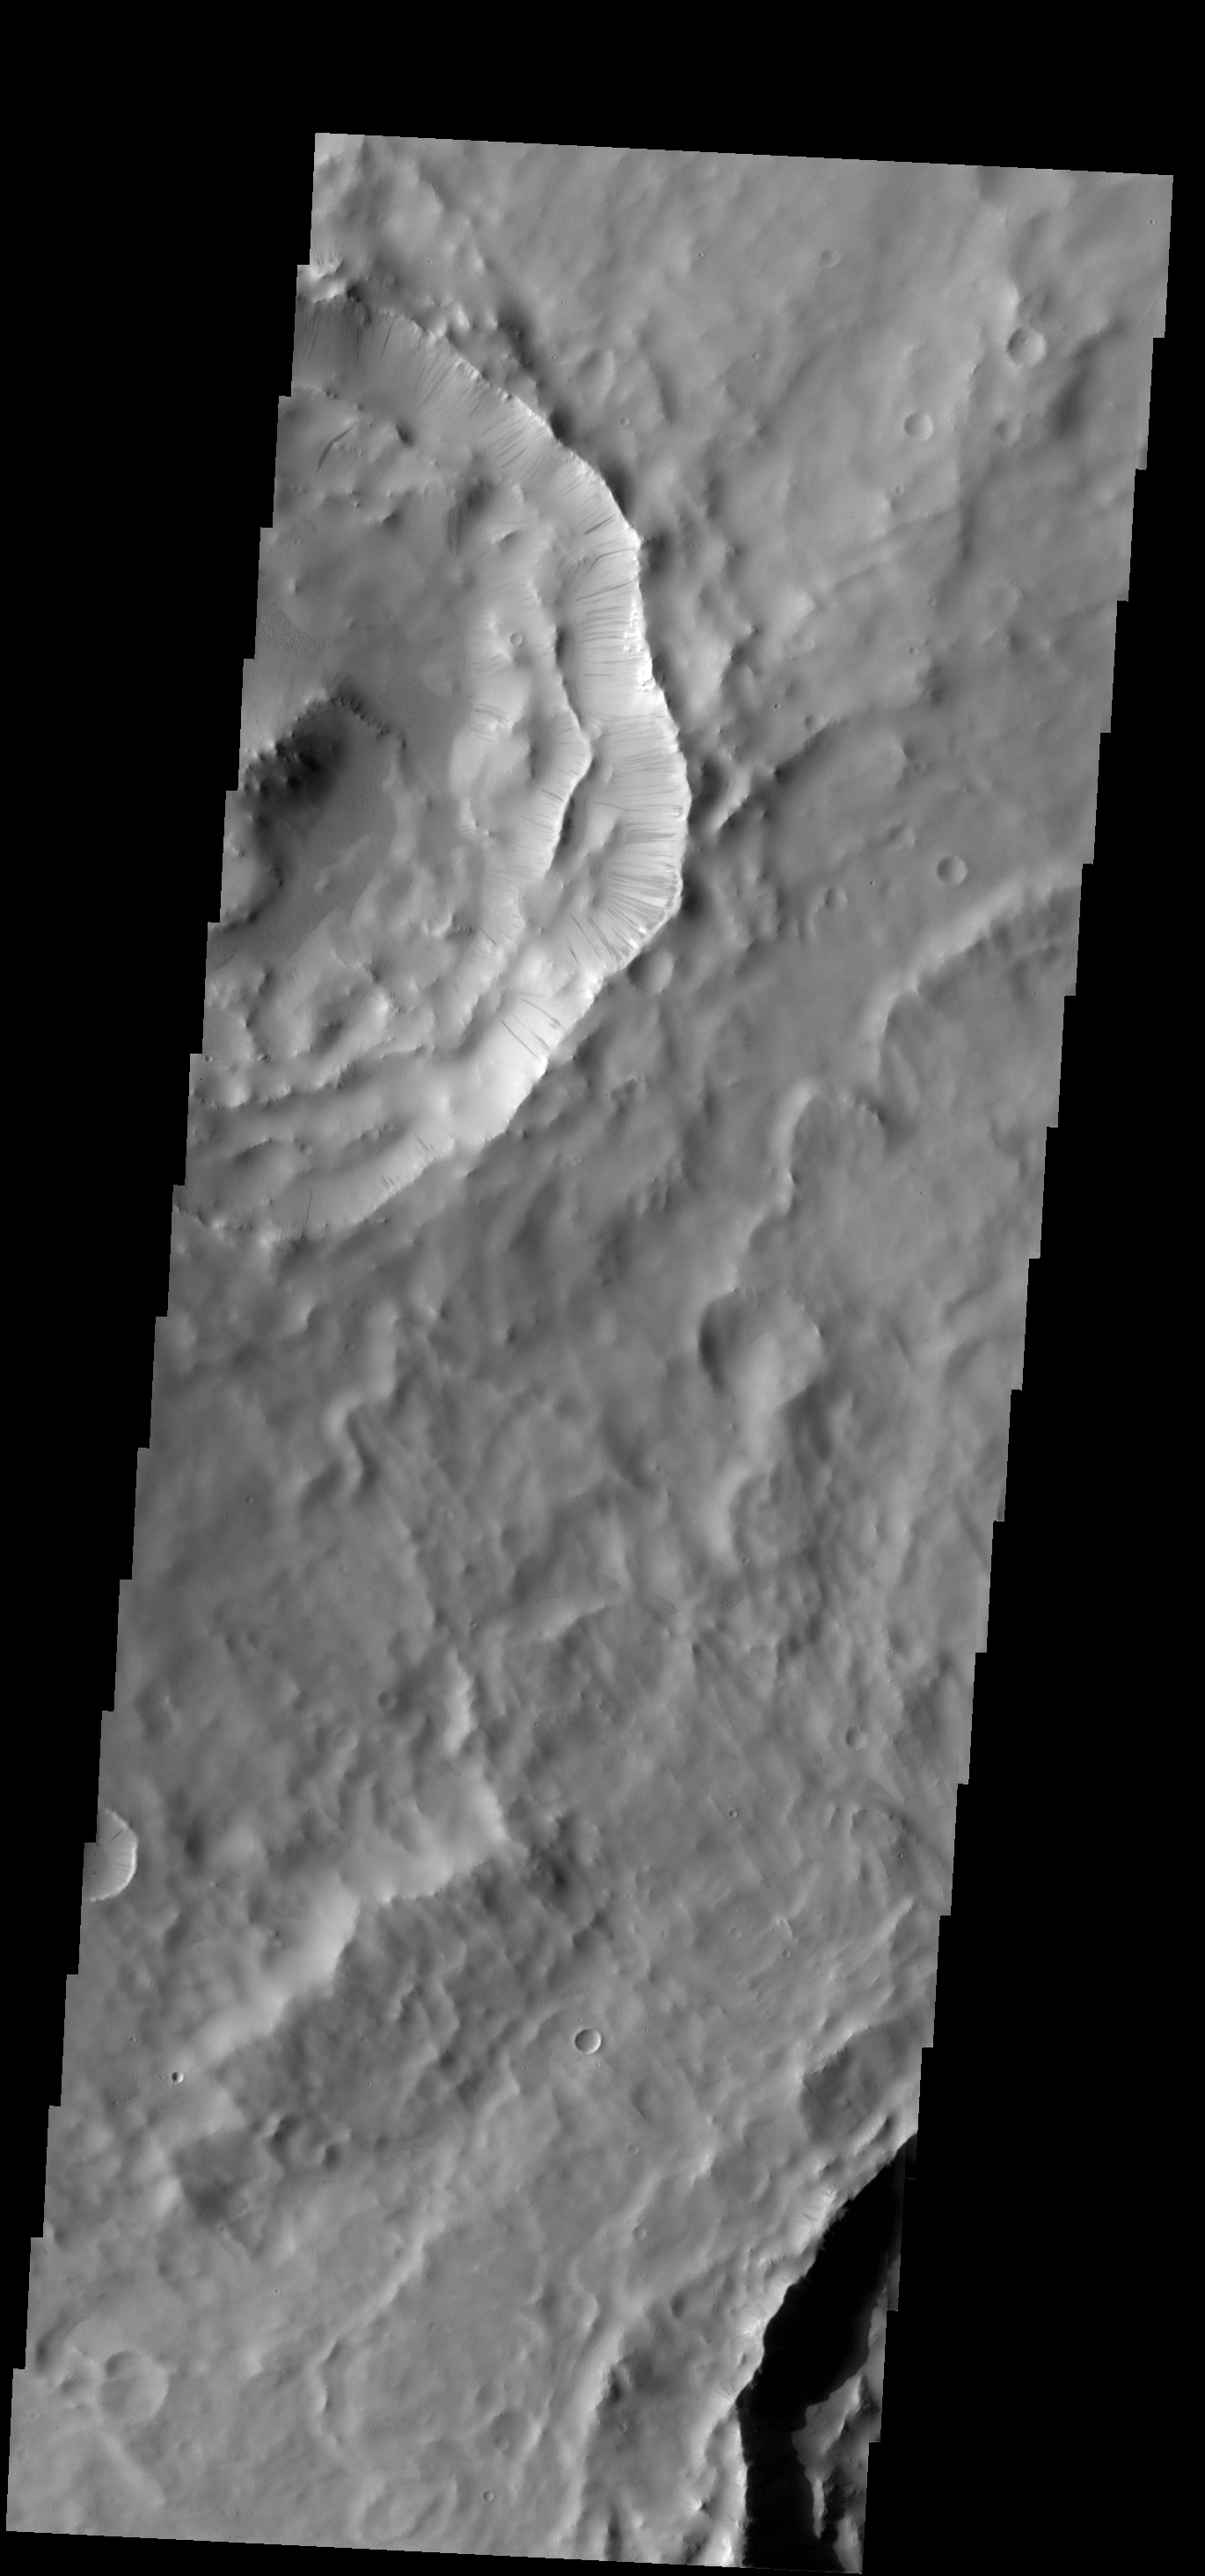

Dark Slope Streaks

Numerous dark slope streaks are located on the inner rim of this unnamed crater in Terra Sabaea.

Credit: NASA/JPL-Caltech/ASU